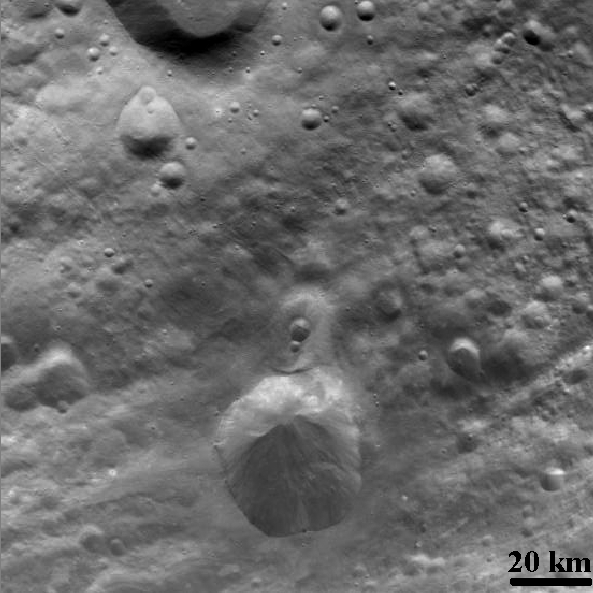

Craters and Grooves

NASA’s Dawn spacecraft obtained this image of the surface of Vesta with its framing camera on August 11, 2011. It was taken through the camera’s clear filter. The image has a resolution of about 260 meters per pixel.

The Dawn mission to Vesta and Ceres is managed by the Jet Propulsion Laboratory, Pasadena, Calif., for NASA’s Science Mission Directorate, Washington, D.C. It is a project of the Discovery Program managed by NASA’s Marshall Space Flight Center, Huntsville, Ala. UCLA, is responsible for overall Dawn mission science. Orbital Sciences Corporation of Dulles, Va., designed and built the Dawn spacecraft.

The framing cameras were developed and built under the leadership of the Max Planck Institute for Solar System Research, Katlenburg-Lindau, Germany, with significant contributions by the German Aerospace Center (DLR) Institute of Planetary Research, Berlin, and in coordination with the Institute of Computer and Communication Network Engineering, Braunschweig. The framing camera project is funded by NASA, the Max Planck Society and DLR. JPL is a division of the California Institute of Technology, in Pasadena.

Credit: NASA/JPL-Caltech/UCLA/MPS/DLR/IDA